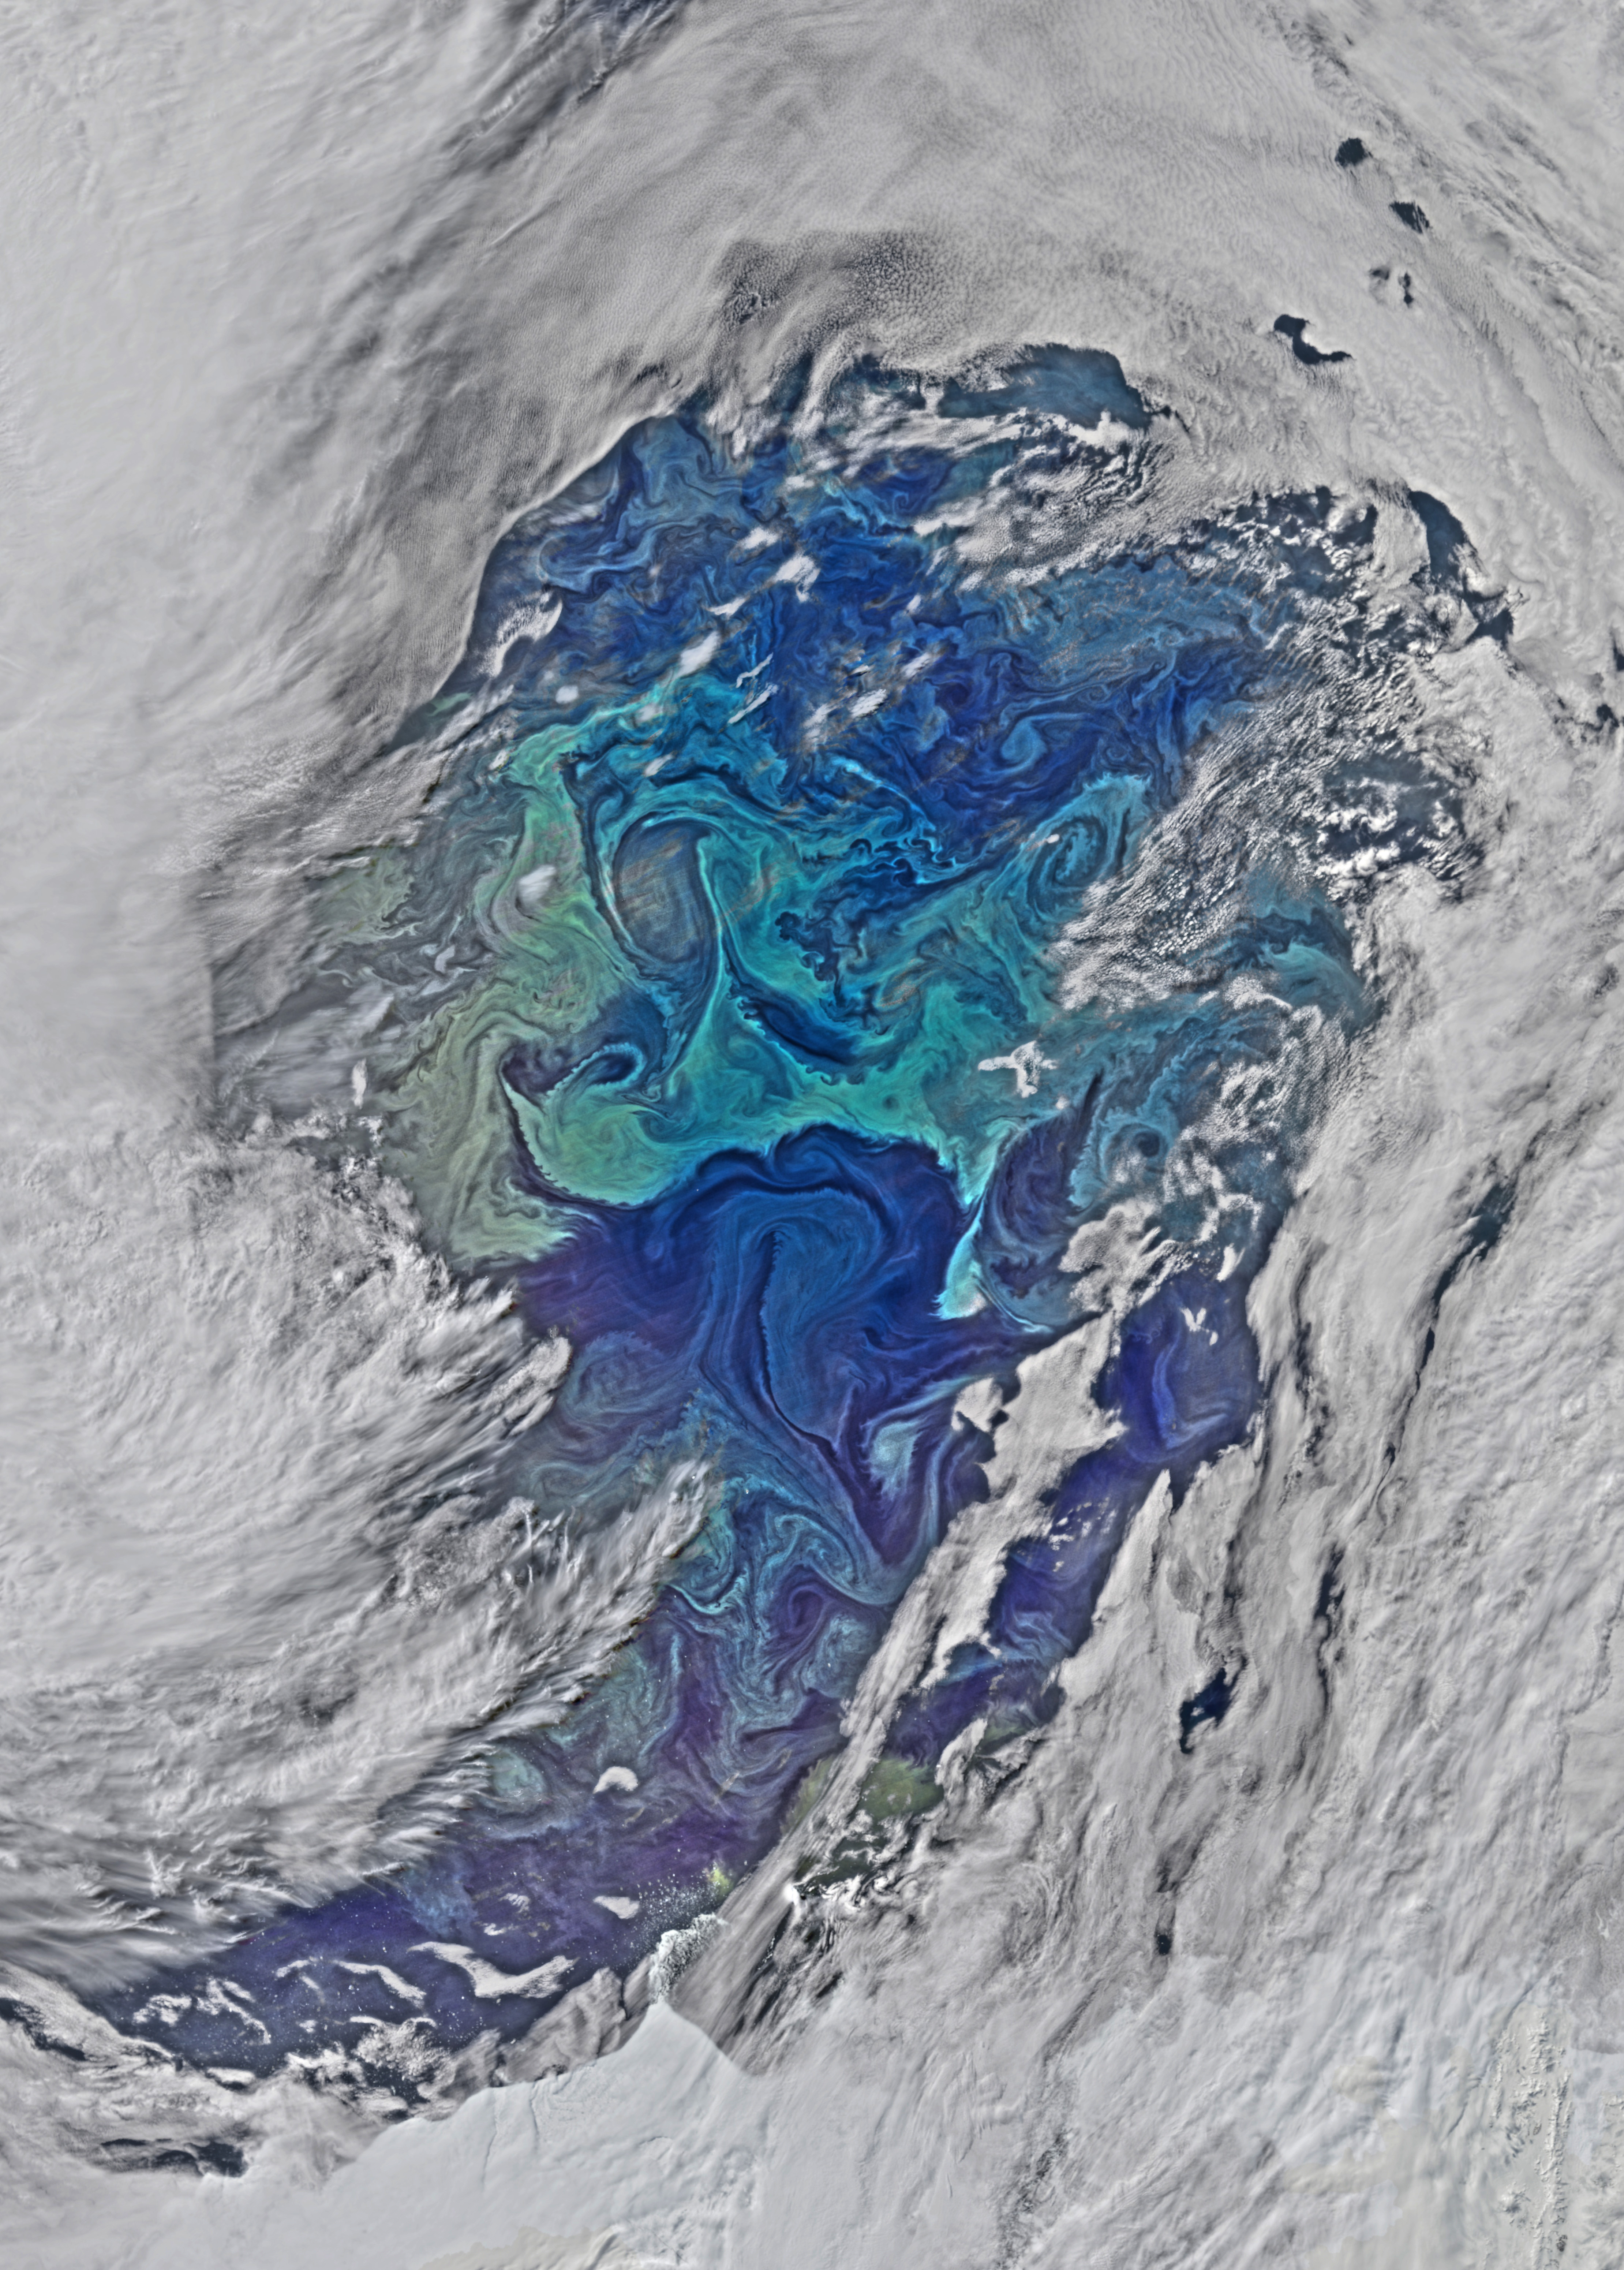

Eddies in the Southern Ocean

The cloud cover over the Southern Ocean occasionally parts as it did on January 1, 2015 just west of the Drake Passage where the VIIRS instrument on the Suomi NPP satellite glimpsed the above collection of ocean-color delineated eddies which have diameters ranging from a couple of kilometers to a couple of hundred kilometers. Recent studies indicate that eddy activity has been increasing in the Southern Ocean with possible implications for climate change.

Credit: NASA's OceanColor/Suomi NPP/VIIRS